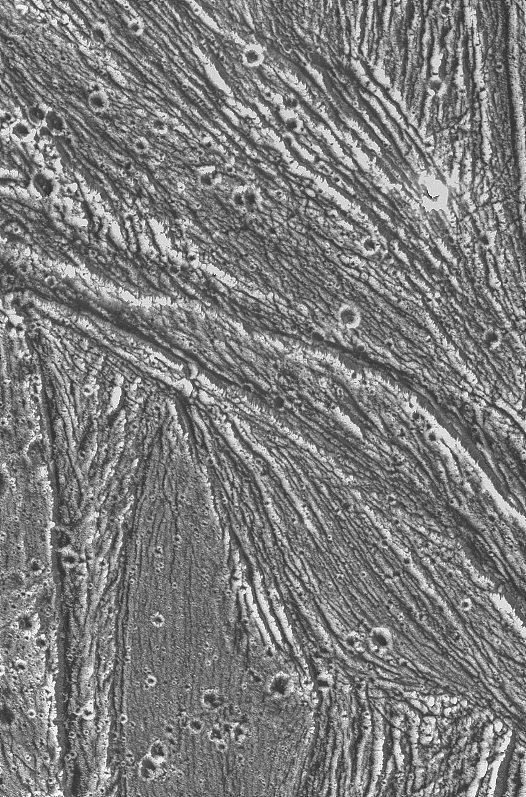

Ganymede – Ridges, Grooves, Craters and Smooth Areas of Uruk Sulcus Region

Ridges, grooves, craters and relatively smooth areas in the Uruk Sulcus region of Jupiter’s moon Ganymede are shown in this high-resolution image captured by NASA’s Galileo spacecraft during its first flyby of Ganymede on June 27, 1996. This image was taken when Galileo was 7,448 kilometers (4.628 miles) away from Ganymede; north is to the top of the picture, and sunlight illuminates the surface from the lower left nearly overhead (77 degrees above the horizon). The area shown, at latitude 10 degrees north, longitude 168 degrees west, is about 55 by 35 kilometers (34 by 25 miles); the smallest features that can be discerned are 74 meters (243 feet). The line-like features are sunlit ridges, often arranged in parallel sets. The patterns of ridges and grooves indicate that extension (pulling apart) and shear (horizontal sliding) have both shaped the icy landscape. The Jet Propulsion Laboratory manages the Galileo mission for NASA’s Office of Space Science.

Credit: NASA/JPL